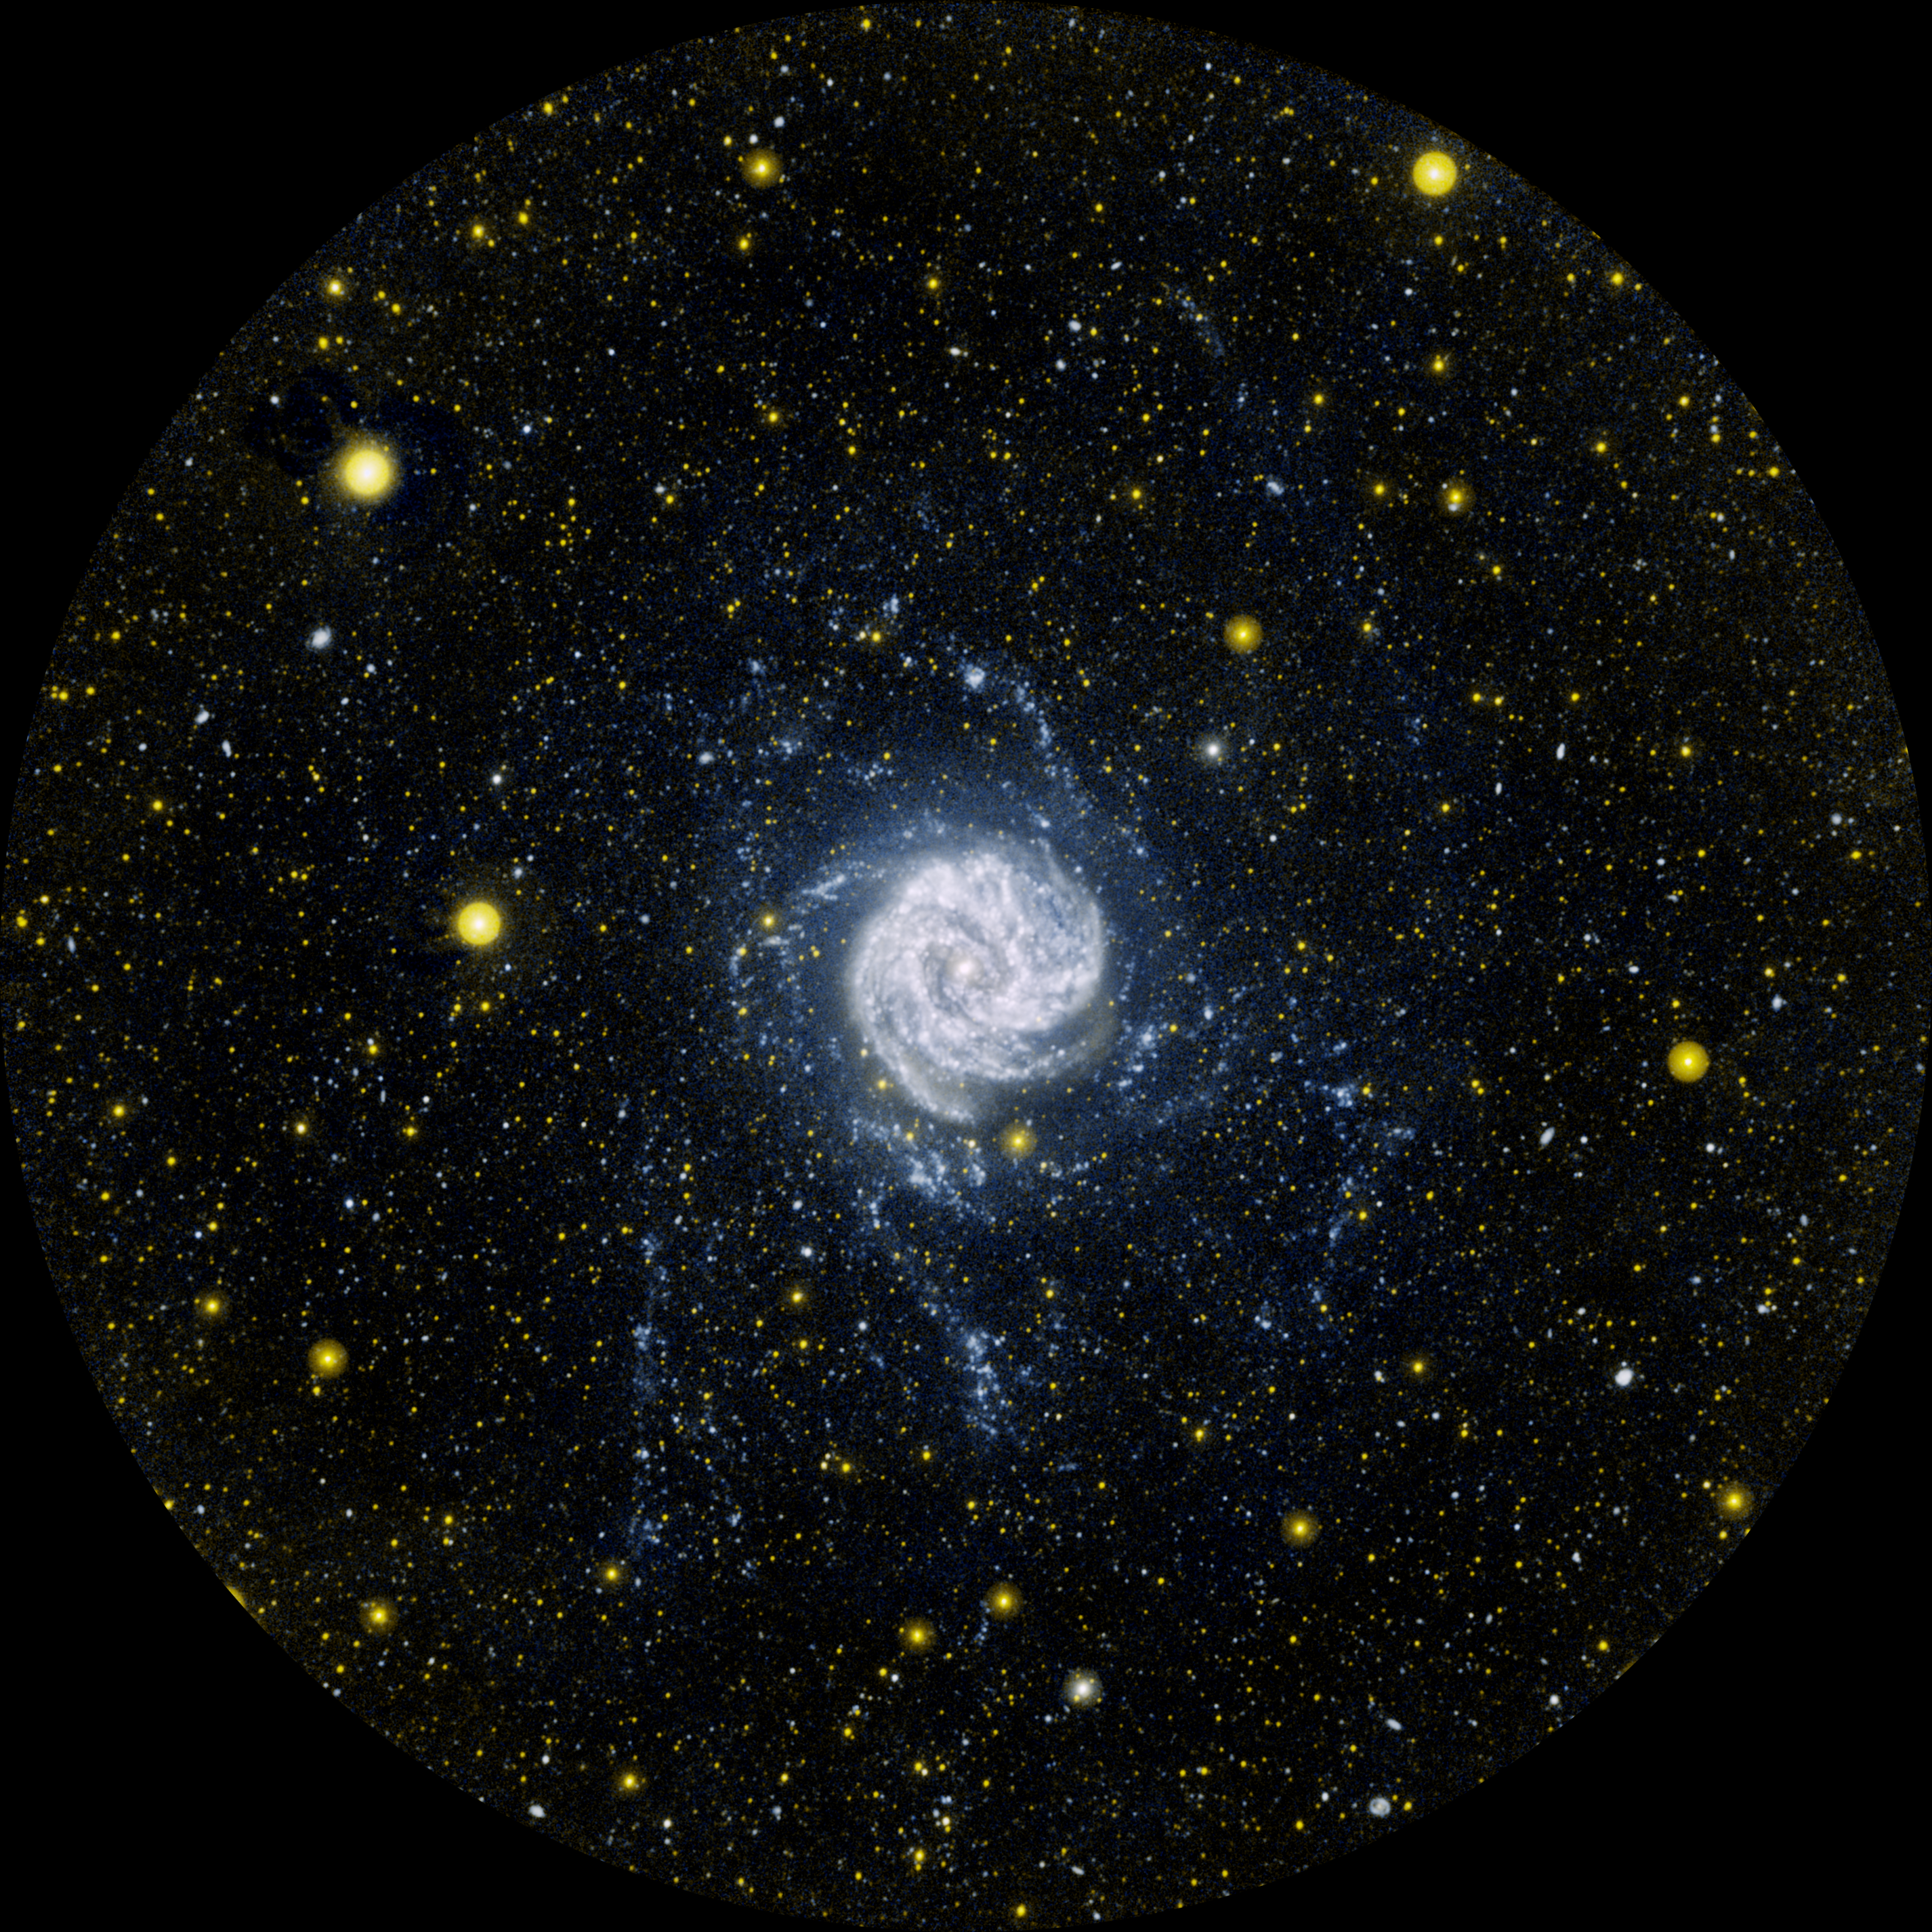

Ultraviolet Extensions

Side-by-Side Comparison

This ultraviolet image from NASA’s Galaxy Evolution Explorer shows the Southern Pinwheel galaxy, also know as Messier 83 or M83. It is located 15 million light-years away in the southern constellation Hydra.

Ultraviolet light traces young populations of stars; in this image, young stars can be seen way beyond the main spiral disk of M83 up to 140,000 light-years from its center. Could life exist around one of these far-flung stars? Scientists say it’s unlikely because the outlying regions of a galaxy are lacking in the metals required for planets to form.

The image was taken at scheduled intervals between March 15 and May 20, 2007. It is one of the longest-exposure, or deepest, images ever taken of a nearby galaxy in ultraviolet light. Near-ultraviolet light (or longer-wavelength ultraviolet light) is colored yellow, and far-ultraviolet light is blue.

What Lies Beyond the Edge of a Galaxy
The side-by-side comparison shows the Southern Pinwheel galaxy, or M83, as seen in ultraviolet light (right) and at both ultraviolet and radio wavelengths (left). While the radio data highlight the galaxy’s long, octopus-like arms stretching far beyond its main spiral disk (red), the ultraviolet data reveal clusters of baby stars (blue) within the extended arms.

The ultraviolet image was taken by NASA’s Galaxy Evolution Explorer between March 15 and May 20, 2007, at scheduled intervals. Back in 2005, the telescope first photographed M83 over a shorter period of time. That picture was the first to reveal far-flung baby stars forming up to 63,000 light-years from the edge of the main spiral disk. This came as a surprise to astronomers because a galaxy’s outer territory typically lacks high densities of star-forming materials.

The newest picture of M83 from the Galaxy Evolution Explorer is shown at the right, and was taken over a longer period of time. In fact, it is one of the “deepest,” or longest-exposure, images of a nearby galaxy in ultraviolet light. This deeper view shows more clusters of stars, as well as stars in the very remote reaches of the galaxy, up to 140,000 light-years away from its core.

The view at the left is a combination of the ultraviolet picture at the right and data taken by the telescopes of the National Science Foundation’s Very Large Array in New Mexico. The radio data, colored here in red, reveal extended galactic arms of gaseous hydrogen atoms, which are raw ingredients for stars. Astronomers are excited that the remote clusters of baby stars match up with the extended arms, because this helps them better understand how stars can be created out in the boondocks of a galaxy.

M83 is located 15 million light-years away in the southern constellation Hydra.

In the Galaxy Evolution Explorer image on the right, near-ultraviolet light (or longer-wavelength ultraviolet light) is colored yellow and far-ultraviolet light is blue. In the combined image at the left, far-ultraviolet light is blue, near-ultraviolet light is green, and the radio emission at a wavelength of 21 centimeters is red.

Credit: NASA/JPL-Caltech/MPIA